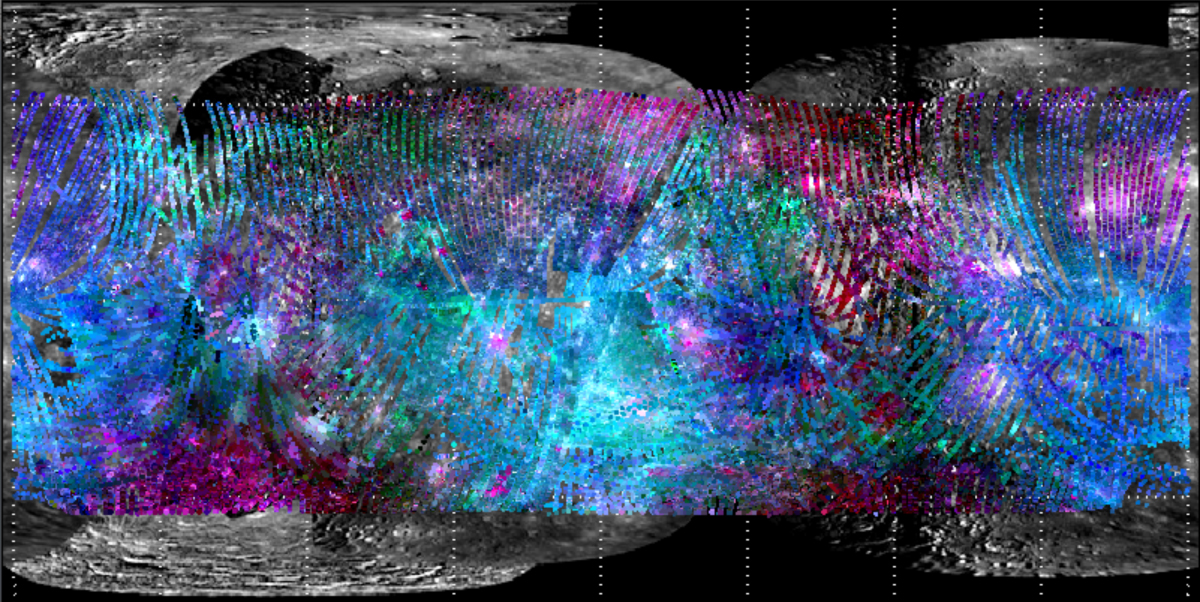

Mapping Spectral Variations on Mercury with MASCS

The Mercury Atmospheric and Surface Composition Spectrometer (MASCS) collects spectra at ultraviolet to near-infrared wavelengths. Seen here are individual MASCS observations from the first Mercury solar day in orbit mapped over a mosaic of images obtained with MESSENGER’s Mercury Dual Imaging System (MDIS). The strongest spectral variations seen by MASCS are at ultraviolet wavelengths. In this color composite, red is 575 nm reflectance, green is the spectral slope (i.e., a measure of the increase in reflectance with increasing wavelength) from the visible to the near-infrared, and blue is a ratio of spectral slopes (the ultraviolet/visible slope over the visible/near-infrared slope). This combination, notably the blue-purple-pink ranges, indicates areas where the ultraviolet variations correlate with geological features.

These images are from MESSENGER, a NASA Discovery mission to conduct the first orbital study of the innermost planet, Mercury. For information regarding the use of images, see the MESSENGER image use policy.

Credit: NASA/Johns Hopkins University Applied Physics Laboratory/Carnegie Institution of Washington